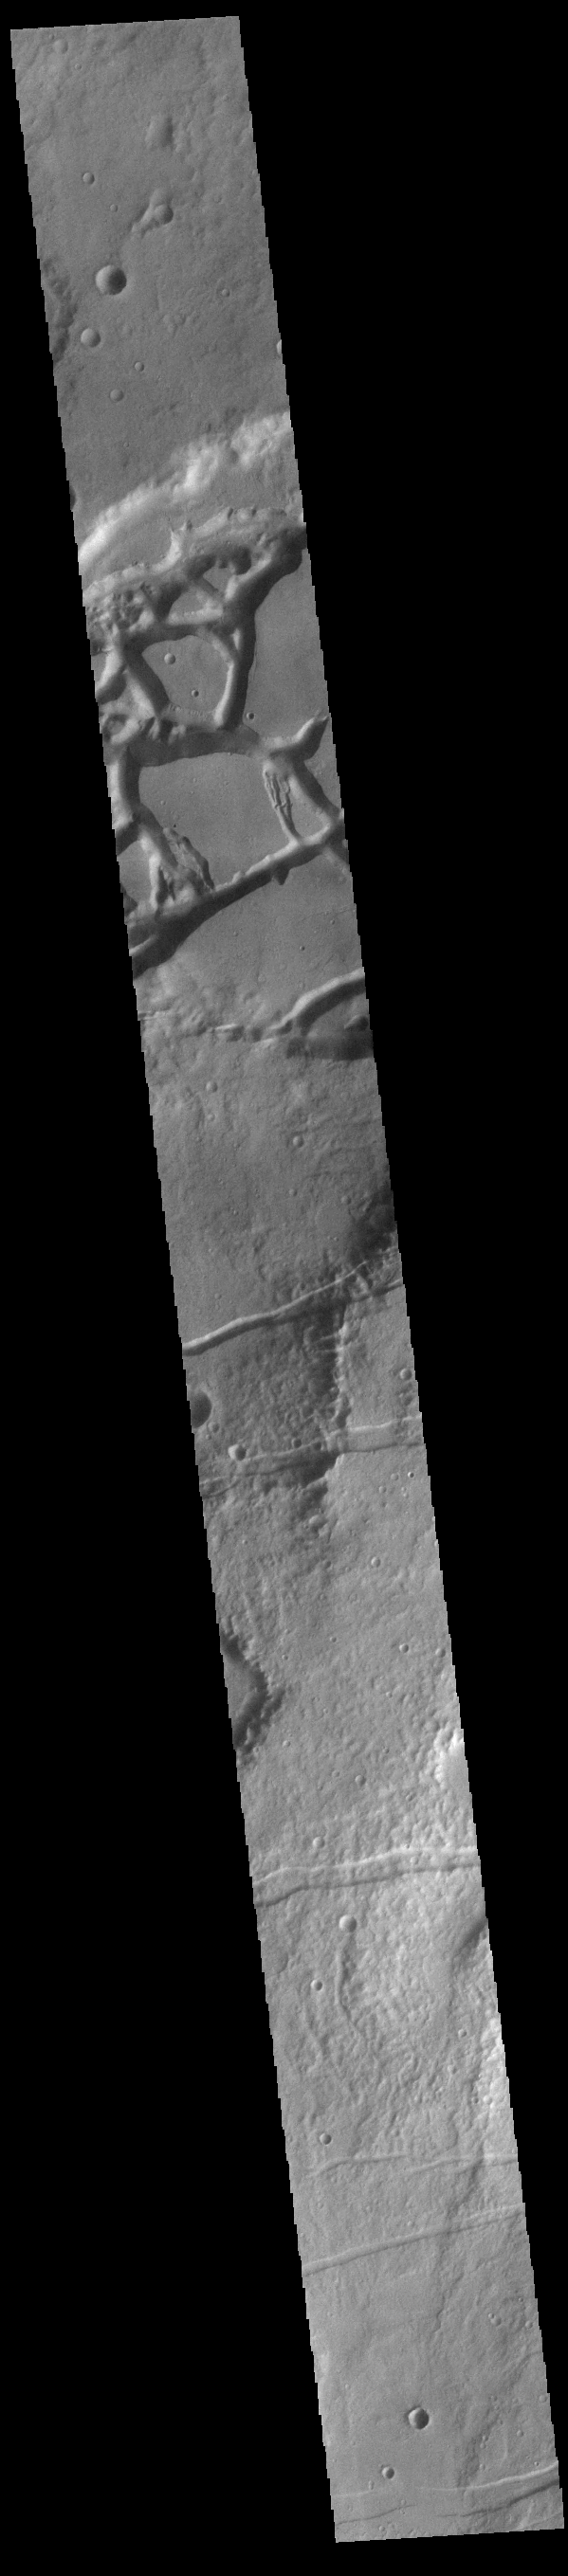

Mangala and Memnonia Fossae

This VIS image shows several linear depressions called graben. Graben are formed due to extensional tectonic stresses, creating linear faults that allow subsidence of blocks of material between paired faults. At the top of the image several graben of Mangala Fossae intersect an impact crater. The other graben in the rest of the image are part of Memnonia Fossae. Both sets of fossae cross between Terra Sirenum and Daedalia Planum.

Credit: NASA/JPL-Caltech/ASU